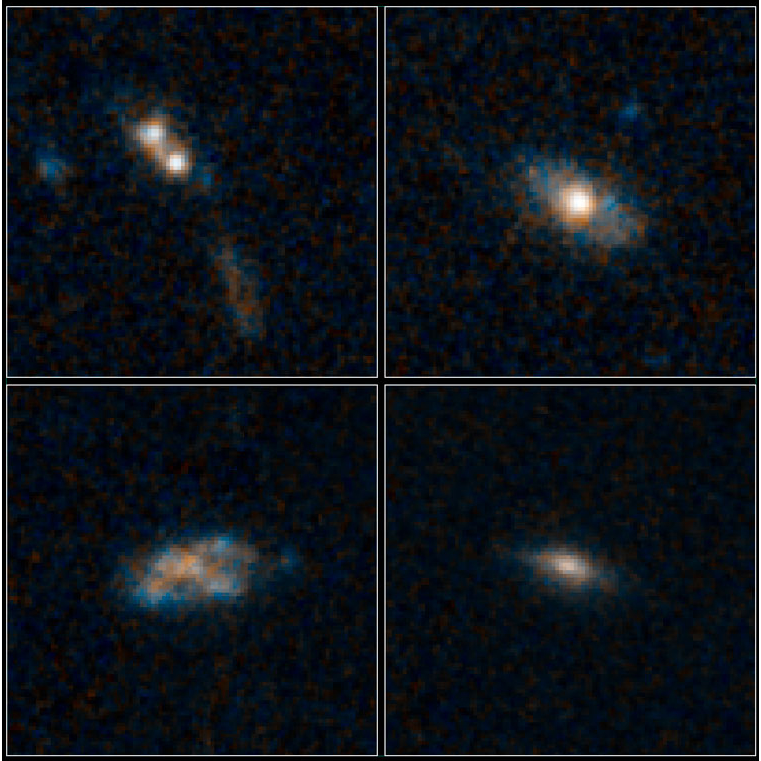

The Homes of Quasars

Poster Version

The galaxies pictured here have so much dust surrounding them that the brilliant light from their quasars cannot be seen in these images NASA’s Hubble Space Telescope.

Quasars are the brilliant beacons of light that are powered by black holes feasting on captured material, and in the process, heating some of the matter to millions of degrees.

The galaxies are part of a census of 30 quasar host galaxies conducted with two of NASA’s premier observatories, the Hubble Space Telescope and Spitzer Space Telescope. They were found in the Cosmic Assembly Near-infrared Deep Extragalactic Legacy Survey (CANDELS). The study shows that 26 of the host galaxies bear no telltale signs of collisions with neighbors, such as distorted shapes.

The quasars found in normal-looking galaxies are fainter than those powered by collisions between galaxies, which send lots of gas and dust into the gravitational whirlpool of hungry black holes. The dimmer quasars are triggered by black holes snacking on such tasty treats as a batch of gas or the occasional small satellite galaxy. They are the most abundant type of quasar, according to the Hubble analysis.

The images at top right, bottom left, and bottom right reveal three of the survey’s normal-looking galaxies that host quasars. Only one galaxy in the sample, at top left, shows evidence of an interaction with another galaxy. The two white blobs are the cores from both galaxies. A streamer of material, colored brown and blue, also lies below the merging galaxies.

The galaxies existed roughly 8 billion to 12 billion years ago, during a peak epoch of black-hole growth. The galaxies’ masses are comparable to our Milky Way’s. The blue patches are star-forming regions. The brown areas are either dust or old stars.

The images were taken by Hubble’s Wide Field Camera 3 between 2011 and 2012.

Credit: NASA/ESA/Yale